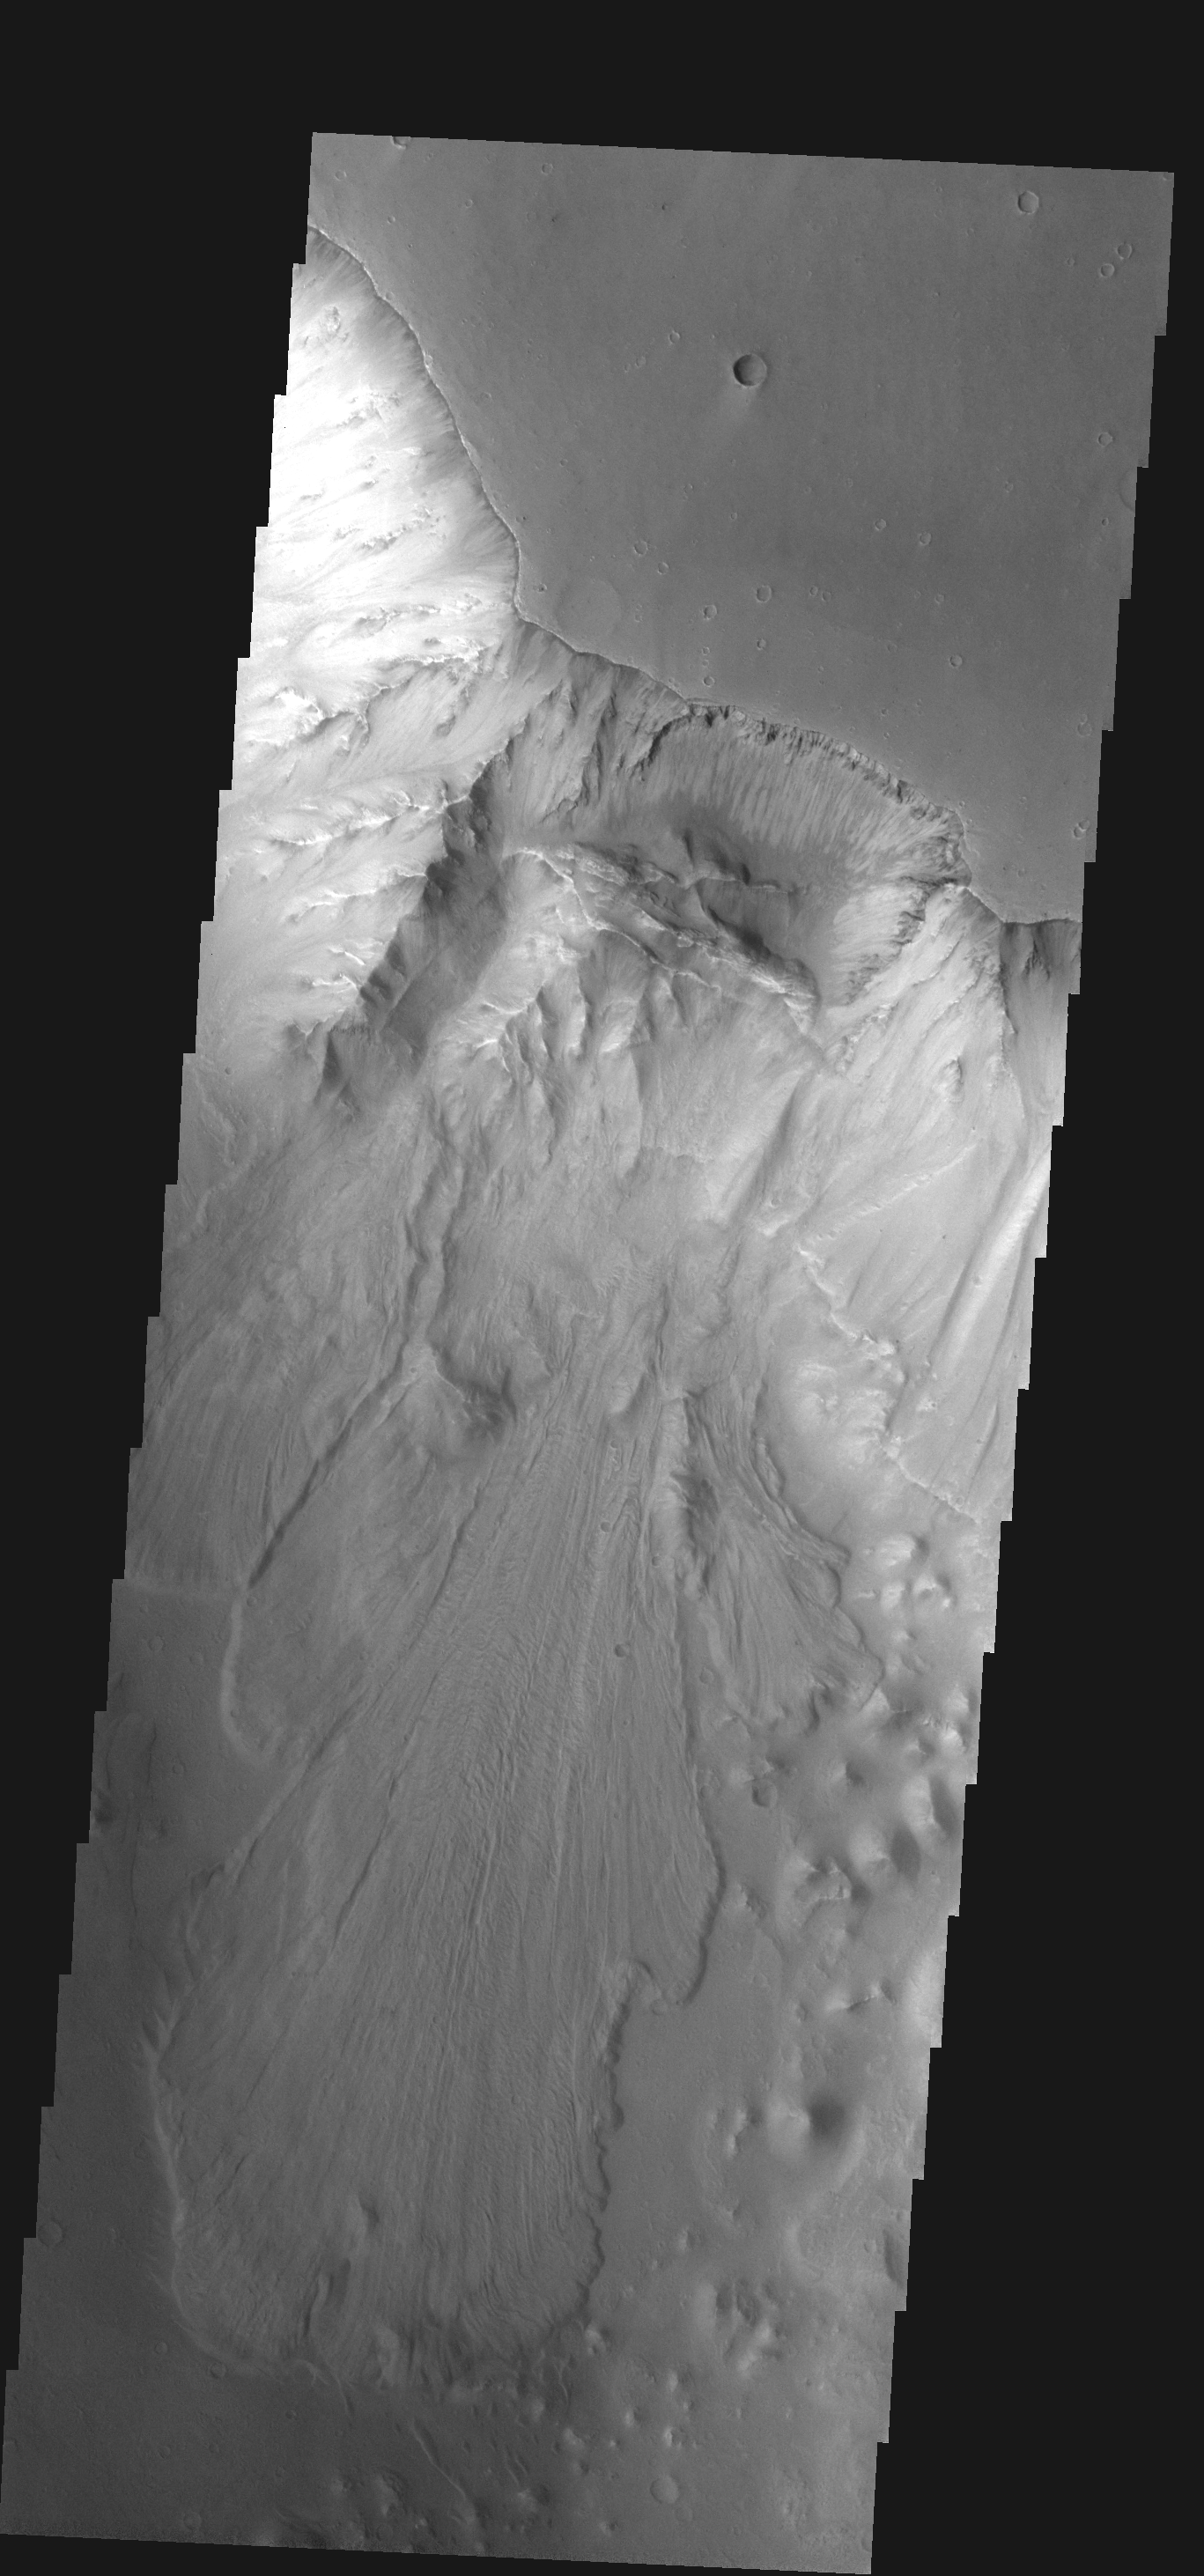

Landslide

This large landslide is located within Ganges Chasma.

Image information: VIS instrument. Latitude -7.6N, Longitude 315.8E. 17 meter/pixel resolution.

Note: this THEMIS visual image has not been radiometrically nor geometrically calibrated for this preliminary release. An empirical correction has been performed to remove instrumental effects. A linear shift has been applied in the cross-track and down-track direction to approximate spacecraft and planetary motion. Fully calibrated and geometrically projected images will be released through the Planetary Data System in accordance with Project policies at a later time.

NASA’s Jet Propulsion Laboratory manages the 2001 Mars Odyssey mission for NASA’s Office of Space Science, Washington, D.C. The Thermal Emission Imaging System (THEMIS) was developed by Arizona State University, Tempe, in collaboration with Raytheon Santa Barbara Remote Sensing. The THEMIS investigation is led by Dr. Philip Christensen at Arizona State University. Lockheed Martin Astronautics, Denver, is the prime contractor for the Odyssey project, and developed and built the orbiter. Mission operations are conducted jointly from Lockheed Martin and from JPL, a division of the California Institute of Technology in Pasadena.

Credit: NASA/JPL/ASU